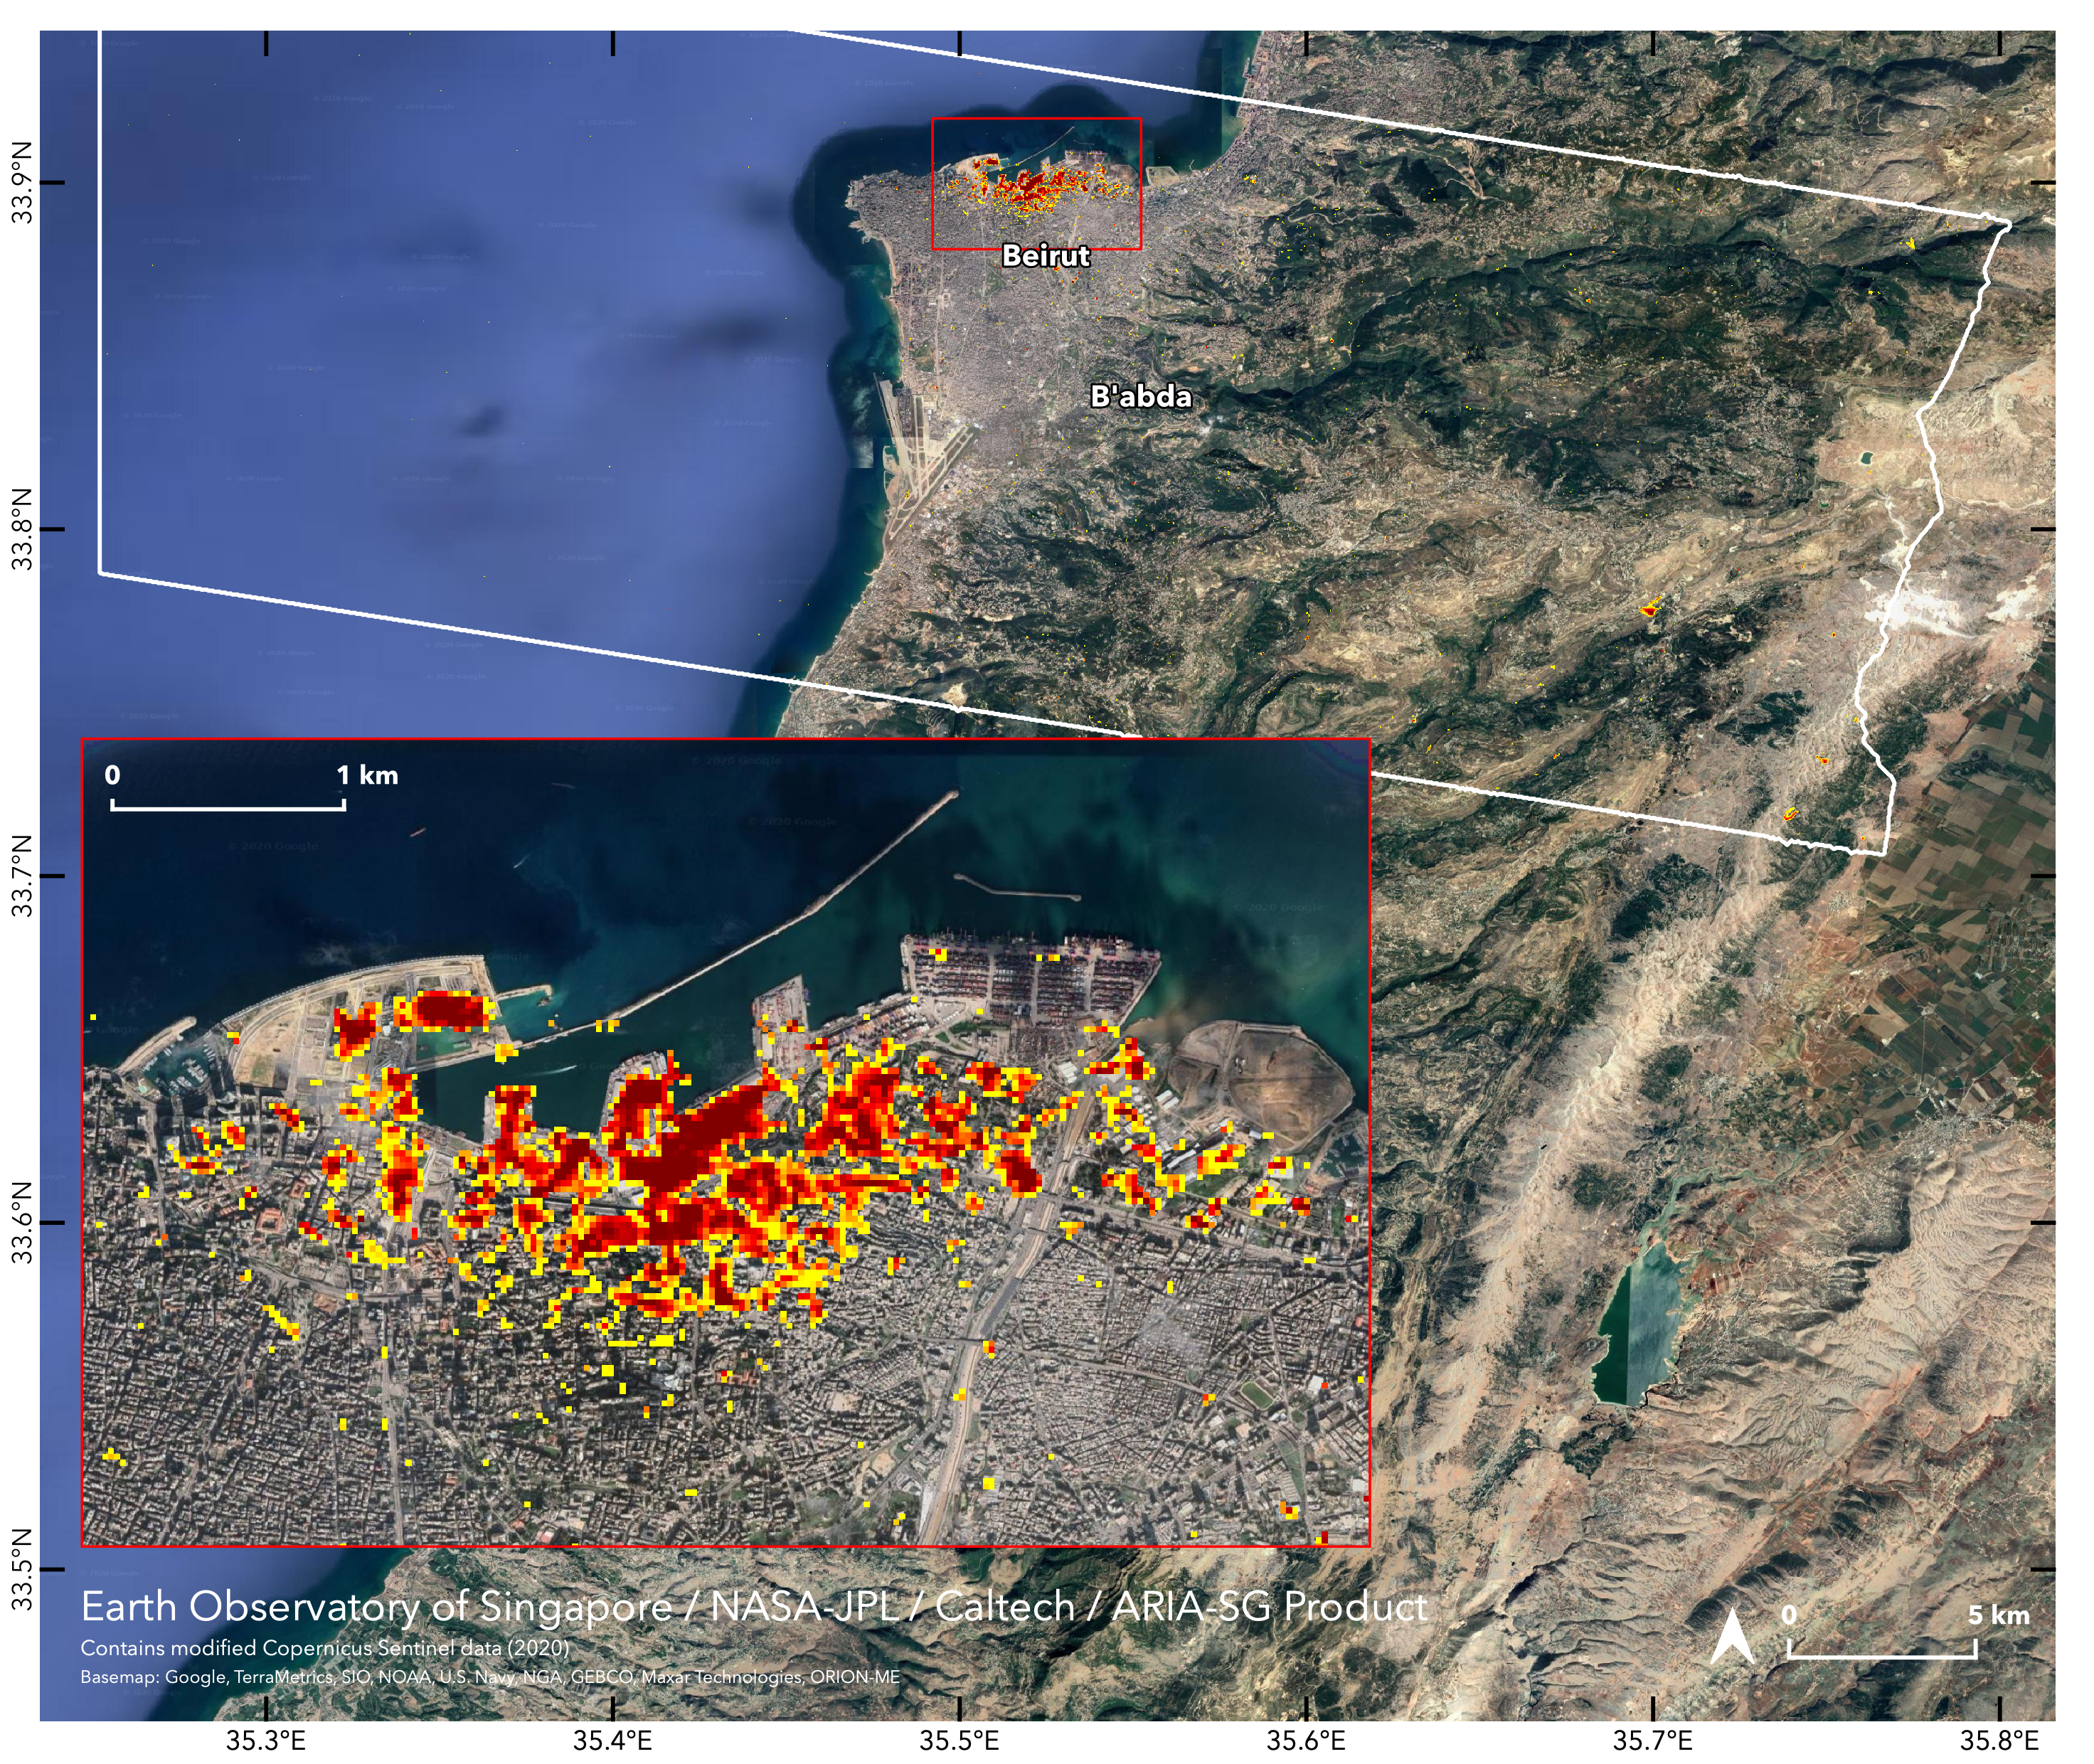

ARIA Damage Map: Beirut Explosion Aftermath

NASA’s ARIA team, in collaboration with the Earth Observatory of Singapore, used satellite data to map the extent of likely damage following a massive explosion in Beirut. Dark red pixels represent the most severe damage. Areas in orange are moderately damaged, and areas in yellow are likely to have sustained somewhat less damage. Each colored pixel represents an area of 30 meters (33 yards).

The map contains modified Copernicus Sentinel data processed by ESA (European Space Agency) and analyzed by ARIA team scientists at NASA’s Jet Propulsion Laboratory, Caltech, and Earth Observatory of Singapore. Based in Pasadena, California, Caltech manages JPL for NASA.

Credit: NASA/JPL-Caltech/Earth Observatory of Singapore/ESA